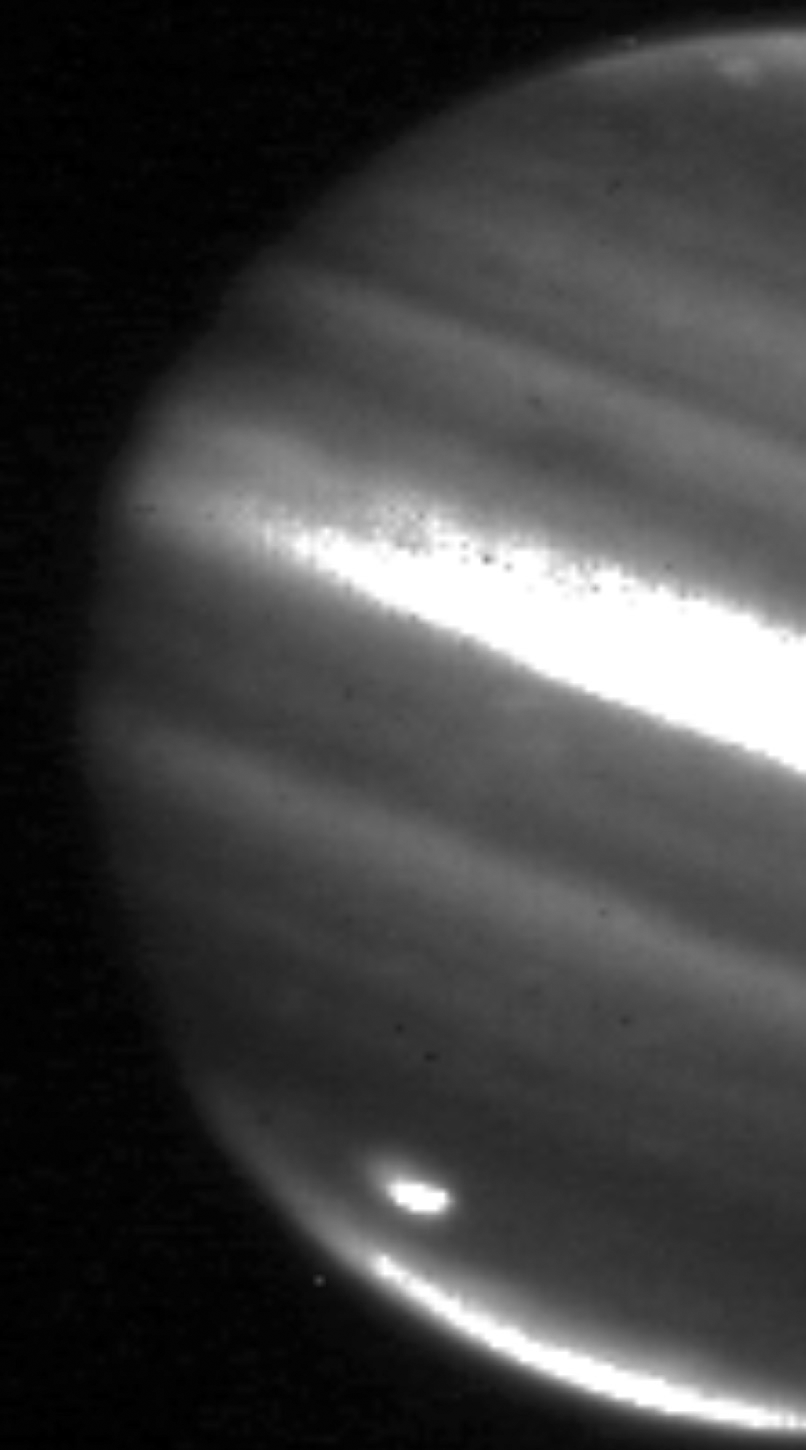

Jupiter Impact Scar

This image shows a large impact shown on the bottom left on Jupiter’s south polar region captured on July 20, 2009, by NASA’s Infrared Telescope Facility in Mauna Kea, Hawaii.

Credit: NASA/JPL/Infrared Telescope Facility